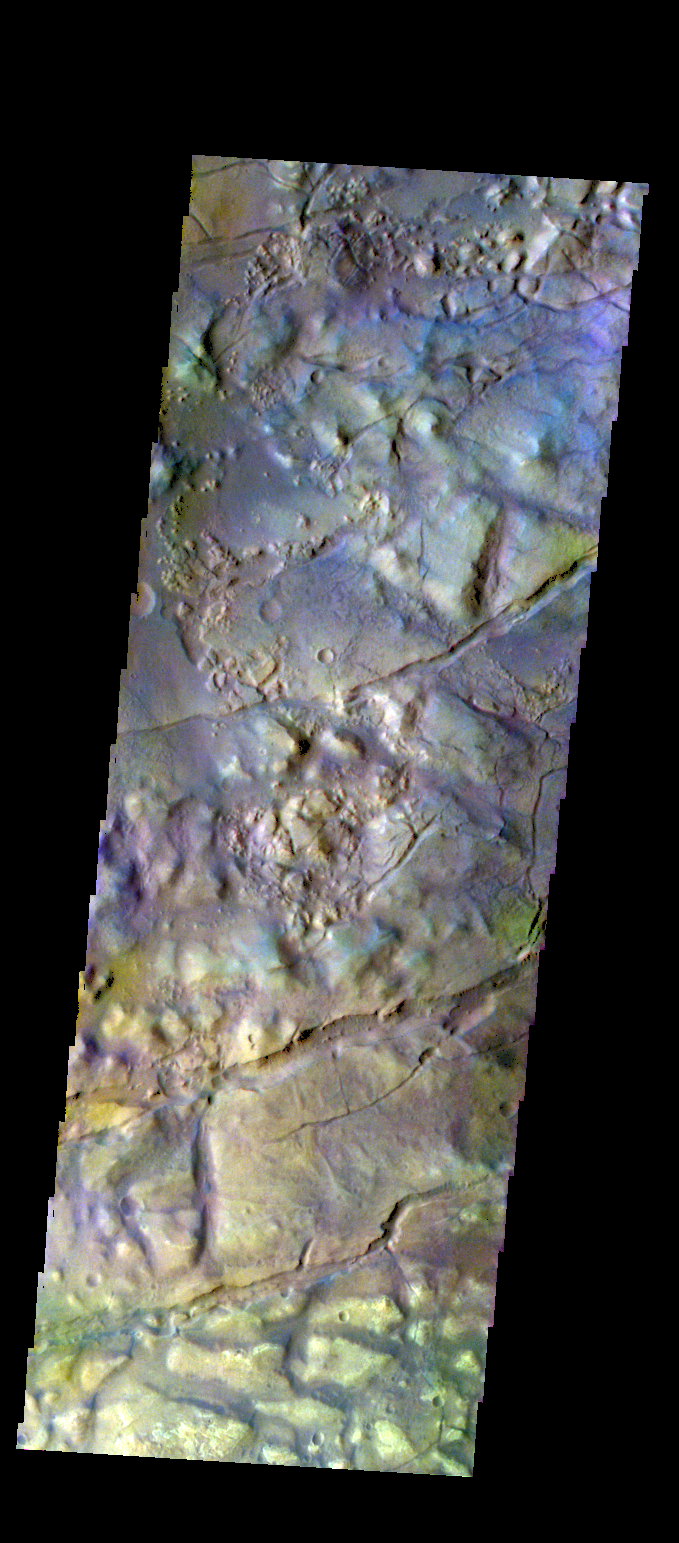

Gorgonum Chaos – False Color

The THEMIS VIS camera contains 5 filters. The data from different filters can be combined in multiple ways to create a false color image. These false color images may reveal subtle variations of the surface not easily identified in a single band image. Today’s false color image shows part of Gorgonum Chaos.

Credit: NASA/JPL-Caltech/ASU